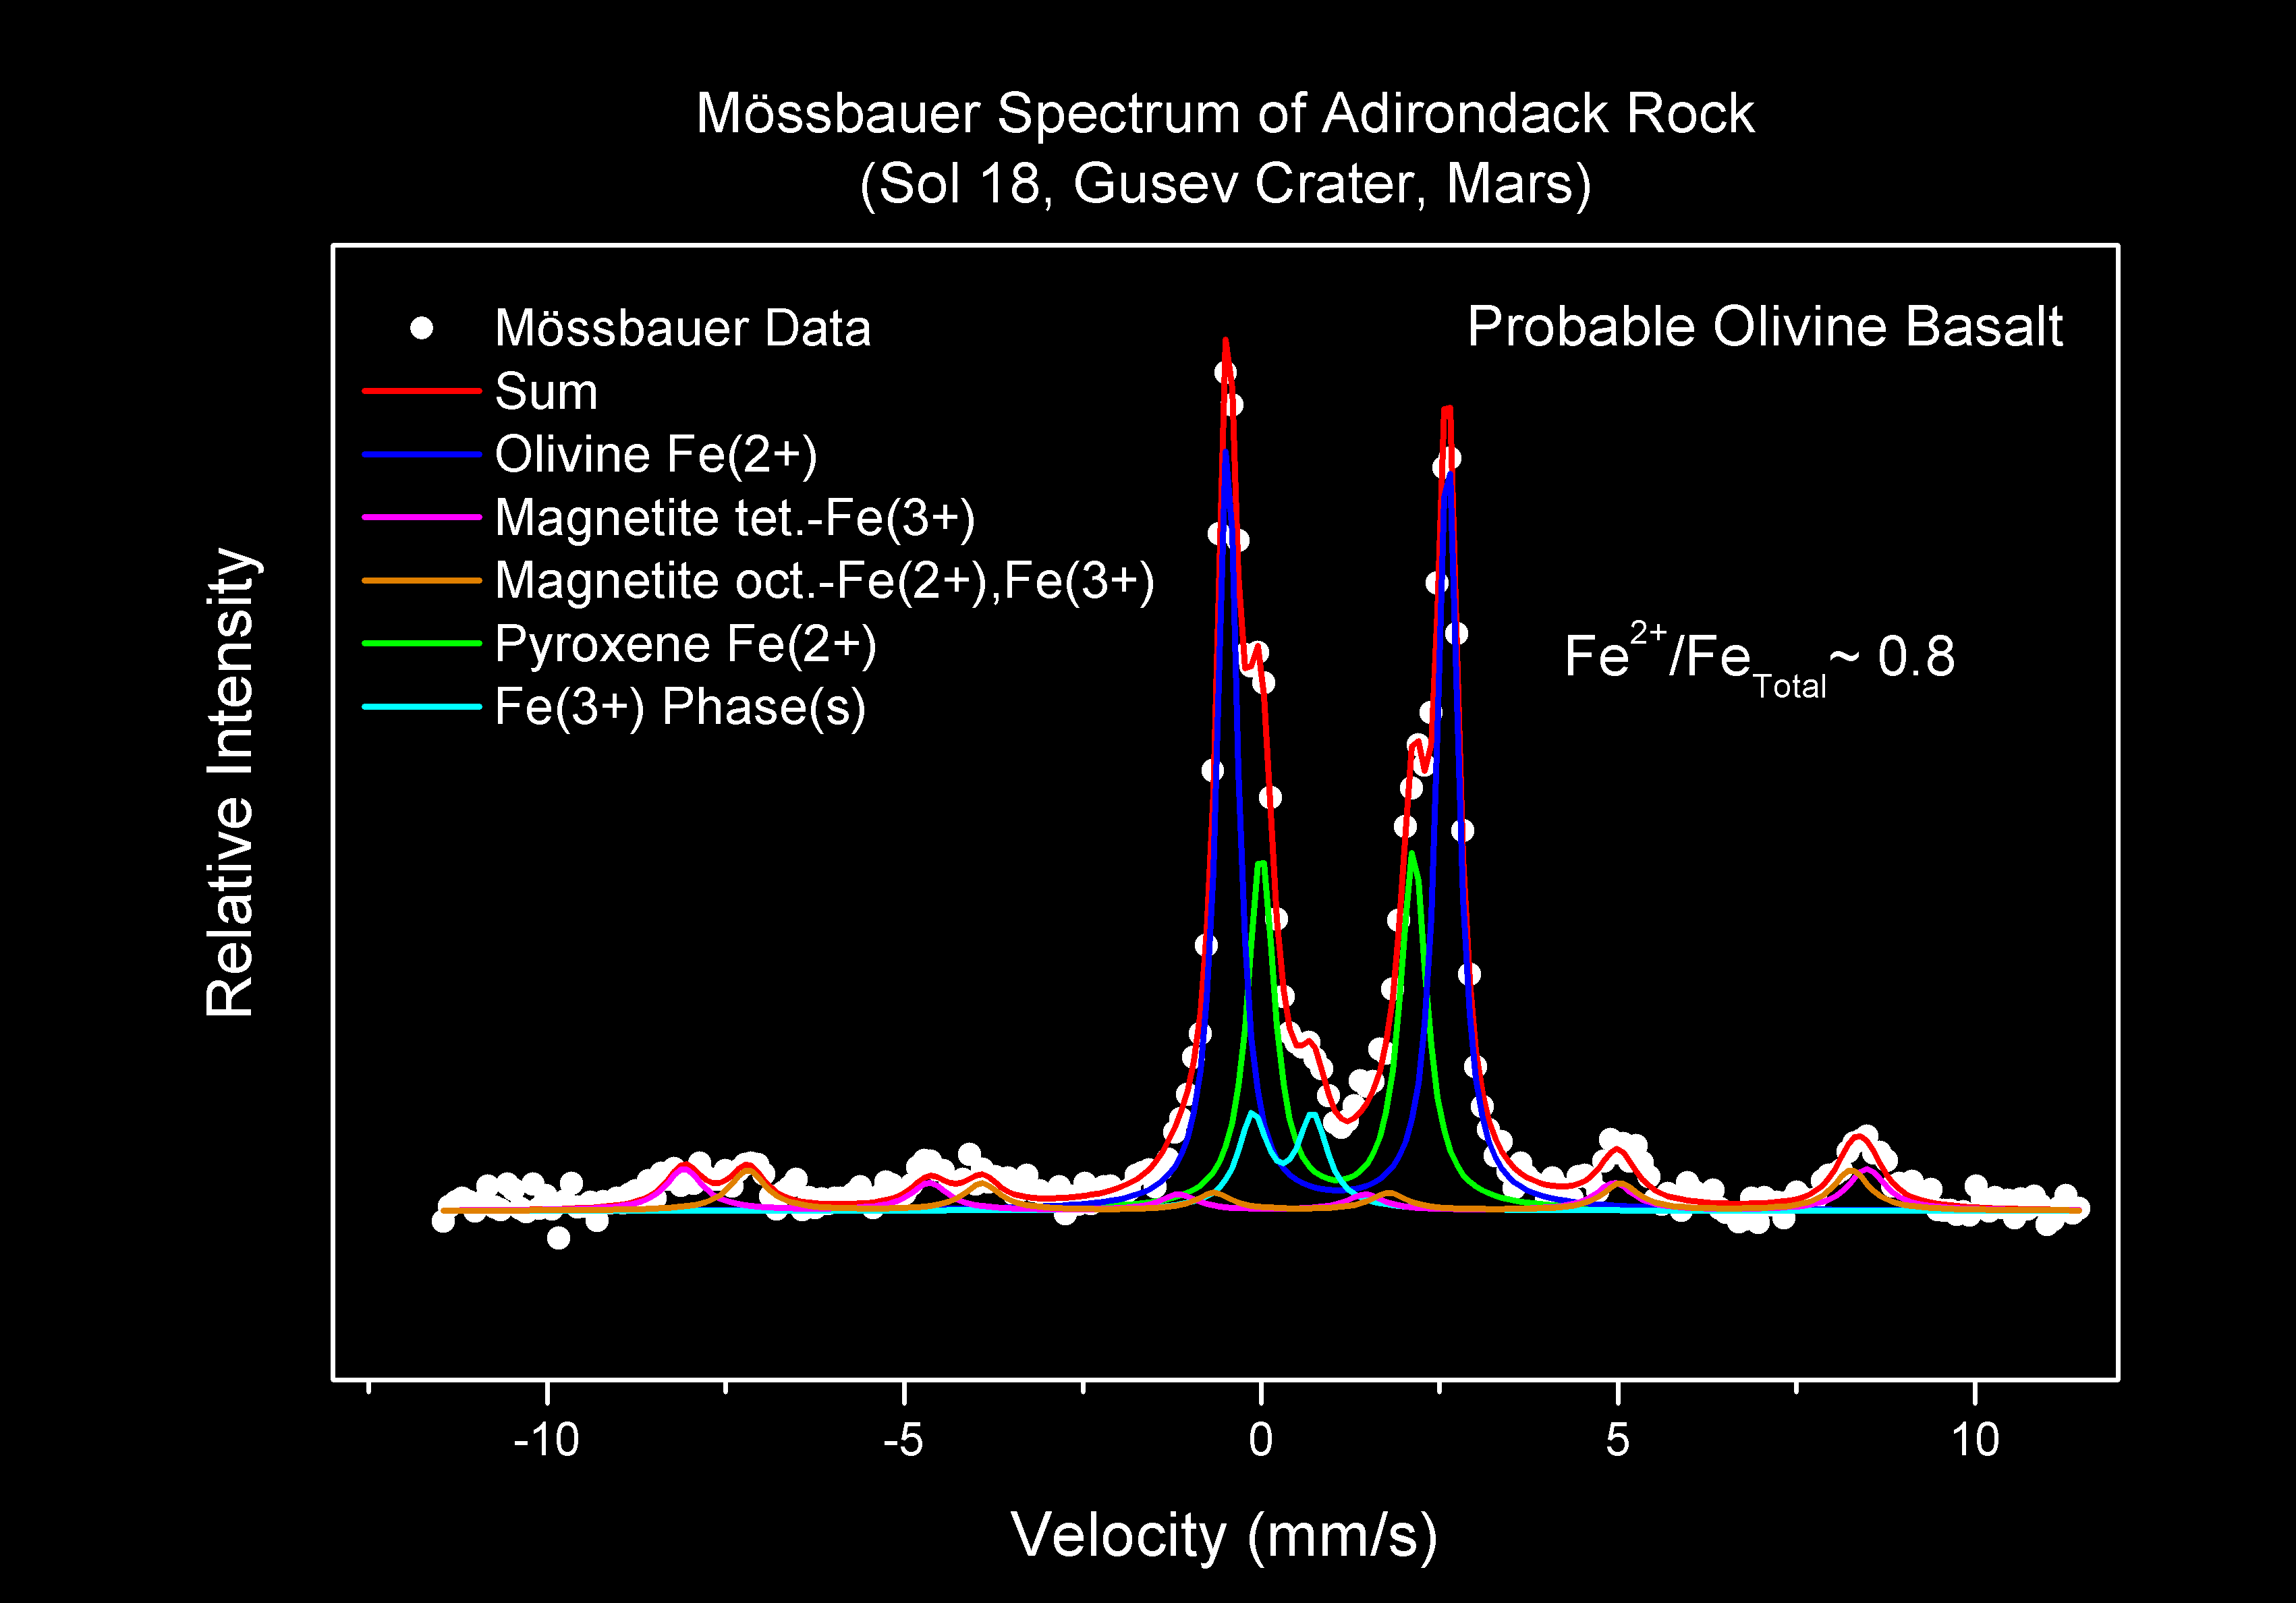

Adirondack’s Inner Self

This spectrum – the first taken of a rock on another planet – reveals the different iron-containing minerals that makeup the martian rock dubbed Adirondack. It shows that Adirondack is a type of volcanic rock known as basalt. Specifically, the rock is what is called olivine basalt because in addition to magnetite and pyroxene, two key ingredients of basalt, it contains a mineral called olivine. This data was acquired by Spirit’s Moessbauer spectrometer before the rover developed communication problems with Earth on the 18th martian day, or sol, of its mission.

Credit: NASA/JPL/University of Mainz